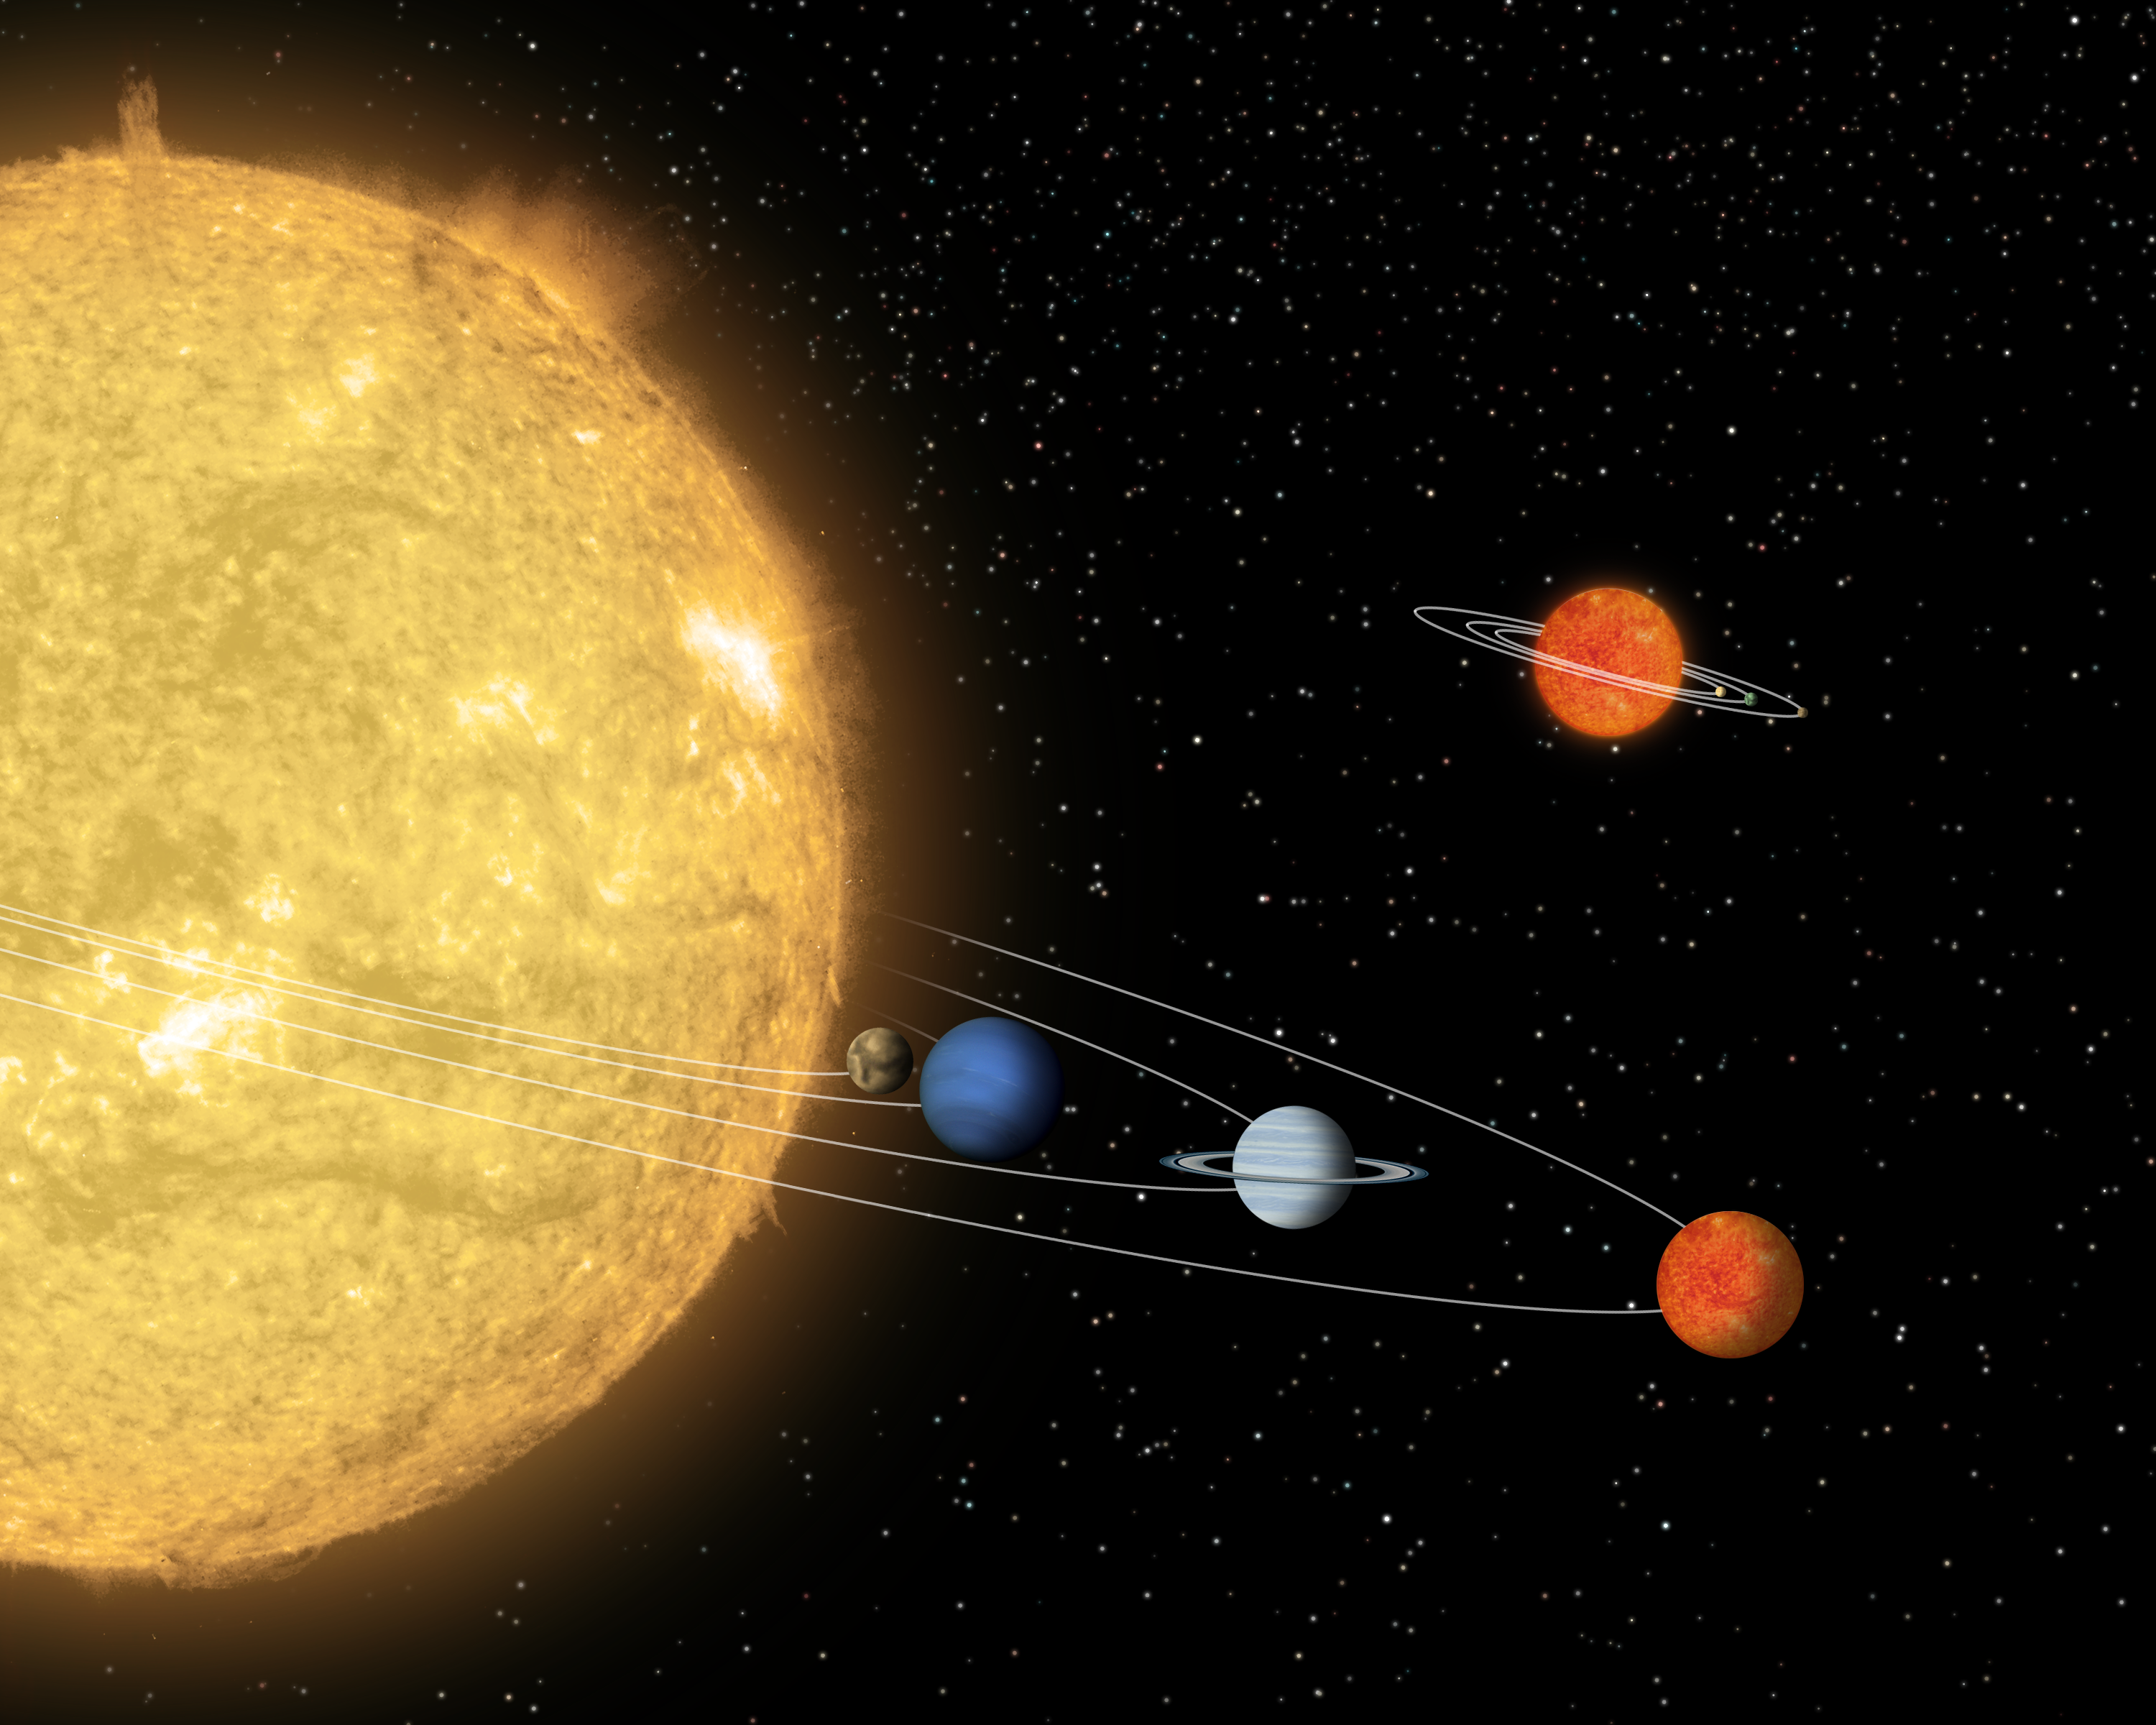

Itsy Bitsy Solar System

This artist's conception compares a hypothetical solar system centered around a tiny "sun" (top) to a known solar system centered around a star, called 55 Cancri, which is about the same size as our sun. NASA's Spitzer and Hubble Space Telescopes and two telescopes in the Chilean Andes, the Blanco telescope of the Cerro Tololo Inter-American Observatory and the Gemini South telescope, discovered the beginnings of such a miniature solar system 500 light-years away in the Chamaeleon constellation.

The tiny system consists of an unusually small "failed" star, or brown dwarf called Cha 110913-773444, and a surrounding disk of gas and dust that might one day form planets. At a mass of only eight times that of Jupiter, the brown dwarf is actually smaller than several known extrasolar planets. The largest planet in the 55 Cancri system is about four Jupiter masses.

Astronomers speculate that the disk around Cha 110913-773444 might have enough mass to make a small gas giant and a few Earth-sized rocky planets, as depicted here around the little brown dwarf.

Credit: NASA/JPL-Caltech